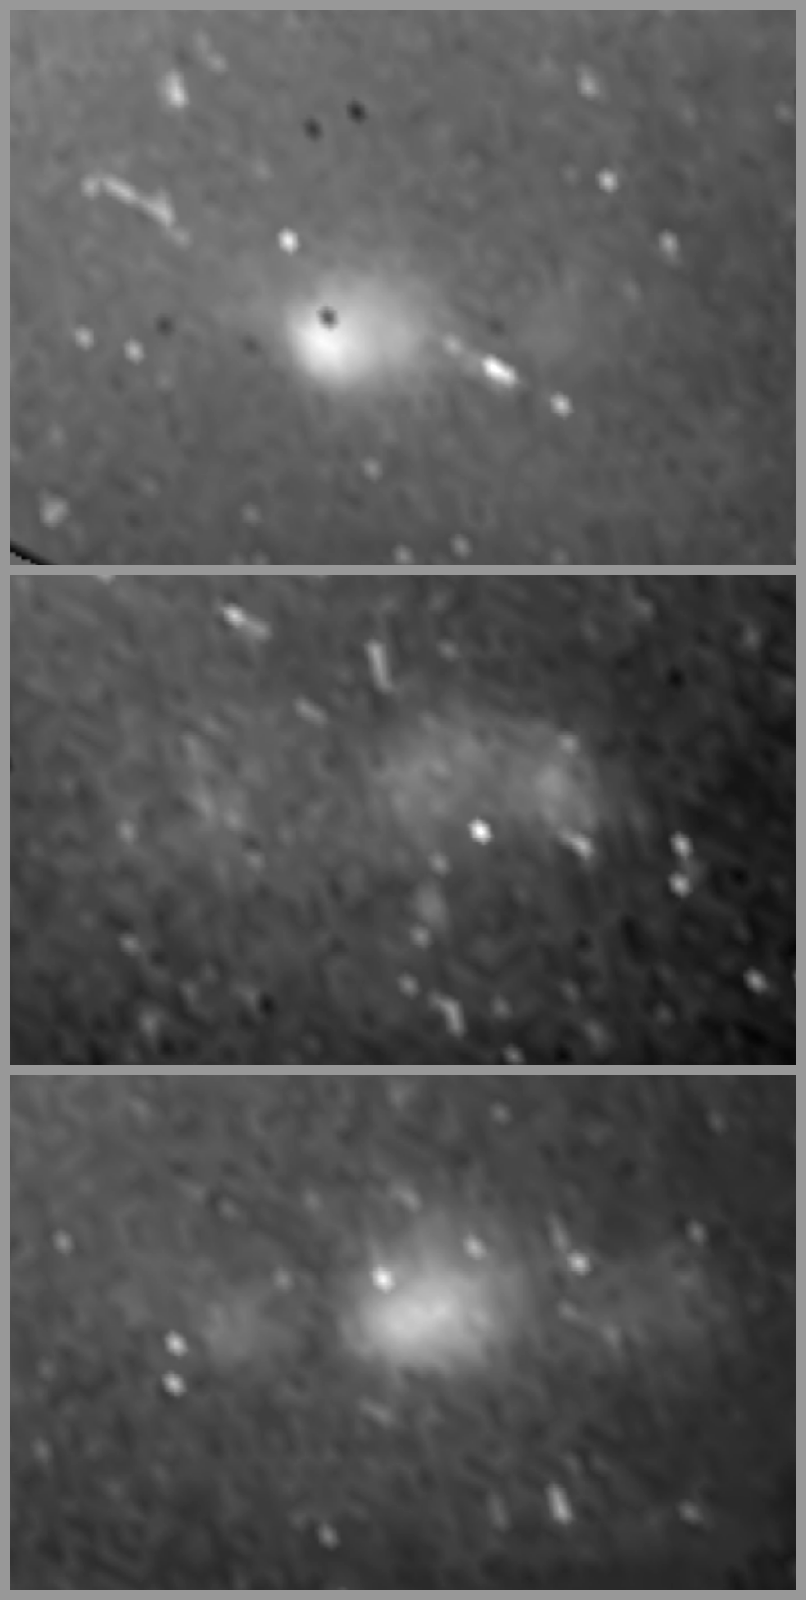

First Lightning Flashes on Saturn

NASA’s Cassini spacecraft captured the first lightning flashes on Saturn when it captured these images on August 17, 2009.

NASA’s Voyager mission and Cassini had previously captured radio emissions from storms on Saturn. Cassini scientists even nicknamed a band around the planet around 35 degrees south latitude “storm alley.” The visible-light cameras aboard Cassini have been able to take pictures of bright, convective clouds over giant, powerful thunderstorms, including the famous “Dragon Storm” of 2004. (See PIA06197, PIA08411, PIA08410 and PIA07789.) But they were previously unable to get pictures of lightning flashing because the planet is very bright and reflective. Sunlight reflecting off the rings made the night side of Saturn as bright as a full-moon night on Earth. Equinox, the period around August 2009 when the sun shone directly over Saturn’s equator and lit the rings edge-on only, finally brought the necessary darkness.

These images were obtained by Cassini’s imaging science subsystem around 36 degrees south latitude and 11 degrees west longitude over a period of 13 minutes. The storm that generated the lightning lasted from January to October 2009, making it the longest-lasting lightning storm known in the solar system. Exposure times lasted about three minutes. Some of the spots in the image come from cosmic ray hits. The long exposure times on the camera and brightness processing increase the visibility of the cosmic rays.

These three images were taken in visible light with the Cassini spacecraft narrow-angle camera. The view was acquired at a distance of approximately 2.1 million kilometers (1.3 million miles) from Saturn. Scale in the original images was 24 kilometers (15 miles) per pixel. The images were re-projected to a simple cylindrical map projection.

The Cassini-Huygens mission is a cooperative project of NASA, the European Space Agency and the Italian Space Agency. The Jet Propulsion Laboratory, a division of the California Institute of Technology in Pasadena, manages the mission for NASA’s Science Mission Directorate in Washington. The Cassini orbiter and its two onboard cameras were designed, developed and assembled at JPL. The imaging team is based at the Space Science Institute, Boulder, Colo.

Credit: NASA/JPL-Caltech/Space Science Institute